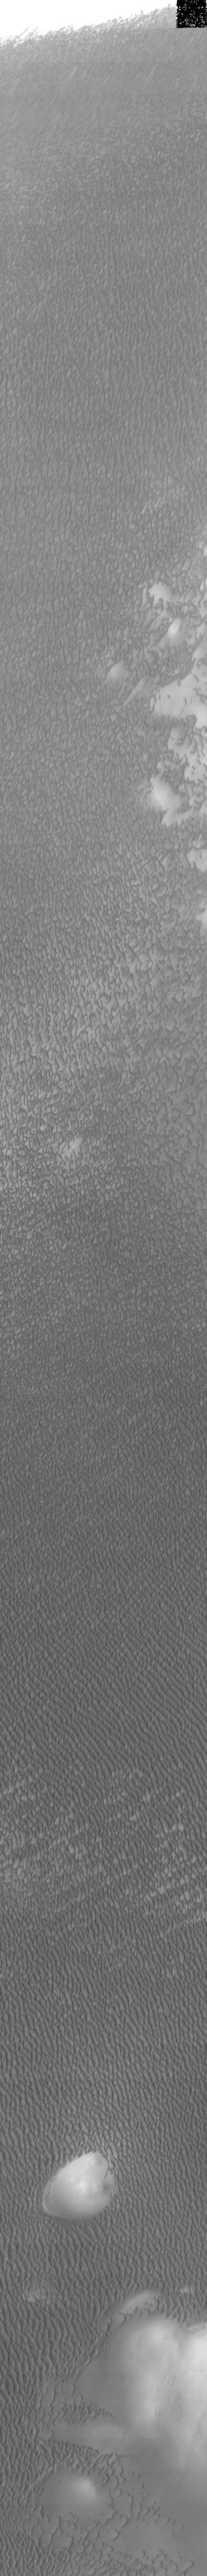

Dune Variety

Our topic for the weeks of April 4 and April 11 is dunes on Mars. We will look at the north polar sand sea and at isolated dune fields at lower latitudes. Sand seas on Earth are often called “ergs,” an Arabic name for dune field. A sand sea differs from a dune field in two ways: 1) a sand sea has a large regional extent, and 2) the individual dunes are large in size and complex in form.

Our final look at the north polar erg was taken at 80 degrees North latitude during Northern summer. This image is of lower resolution than the previous images, but covers a much larger area. The dunes have very little remaining frost cover. Note the large extent of coverage, and the different dune forms.

Image information: VIS instrument. Latitude 80.8, Longitude 184.6 East (175.4 West). 19 meter/pixel resolution.

Note: this THEMIS visual image has not been radiometrically nor geometrically calibrated for this preliminary release. An empirical correction has been performed to remove instrumental effects. A linear shift has been applied in the cross-track and down-track direction to approximate spacecraft and planetary motion. Fully calibrated and geometrically projected images will be released through the Planetary Data System in accordance with Project policies at a later time.

NASA’s Jet Propulsion Laboratory manages the 2001 Mars Odyssey mission for NASA’s Office of Space Science, Washington, D.C. The Thermal Emission Imaging System (THEMIS) was developed by Arizona State University, Tempe, in collaboration with Raytheon Santa Barbara Remote Sensing. The THEMIS investigation is led by Dr. Philip Christensen at Arizona State University. Lockheed Martin Astronautics, Denver, is the prime contractor for the Odyssey project, and developed and built the orbiter. Mission operations are conducted jointly from Lockheed Martin and from JPL, a division of the California Institute of Technology in Pasadena.

Credit: NASA/JPL/Arizona State University